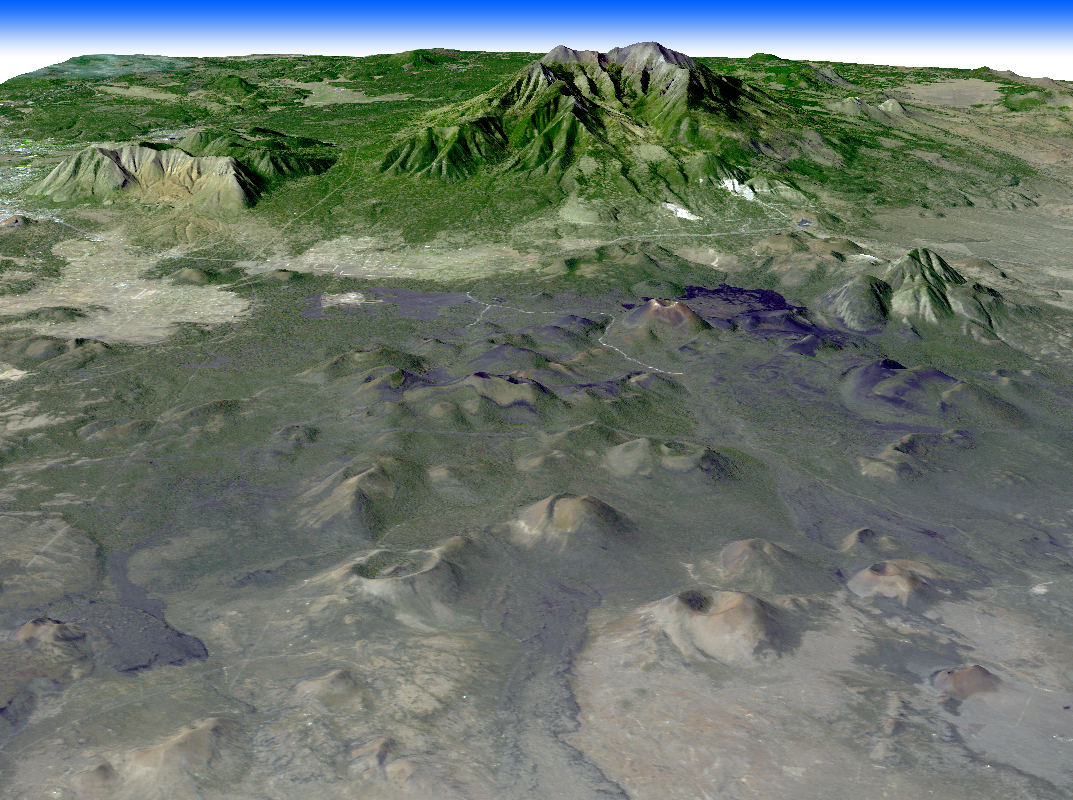

Northern Arizona Volcanoes

Northern Arizona is best known for the Grand Canyon. Less widely known are the hundreds of geologically young volcanoes, at least one of which buried the homes of local residents. San Francisco Mtn., a truncated stratovolcano at 3887 meters, was once a much taller structure (about 4900 meters) before it exploded some 400,000 years ago a la Mt. St. Helens. The young cinder cone field to its east includes Sunset Crater, that erupted in 1064 and buried Native American homes. This ASTER perspective was created by draping ASTER image data over topographic data from the U.S. Geological Survey National Elevation Data.

With its 14 spectral bands from the visible to the thermal infrared wavelength region, and its high spatial resolution of 15 to 90 meters (about 50 to 300 feet), ASTER images Earth to map and monitor the changing surface of our planet.

ASTER is one of five Earth-observing instruments launched December 18, 1999, on NASA’s Terra satellite. The instrument was built by Japan’s Ministry of Economy, Trade and Industry. A joint U.S./Japan science team is responsible for validation and calibration of the instrument and the data products.

The broad spectral coverage and high spectral resolution of ASTER provides scientists in numerous disciplines with critical information for surface mapping, and monitoring of dynamic conditions and temporal change. Example applications are: monitoring glacial advances and retreats; monitoring potentially active volcanoes; identifying crop stress; determining cloud morphology and physical properties; wetlands evaluation; thermal pollution monitoring; coral reef degradation; surface temperature mapping of soils and geology; and measuring surface heat balance.

The U.S. science team is located at NASA’s Jet Propulsion Laboratory, Pasadena, Calif. The Terra mission is part of NASA’s Science Mission Directorate.

Size: 20.4 by 24.6 kilometers (12.6 by 15.2 miles)
Location: 35.3 degrees North latitude, 111.5 degrees West longitude
Orientation: North at top
Image Data: ASTER Bands 3, 2, and 1
Original Data Resolution: Landsat 30 meters (24.6 feet); ASTER 15 meters (49.2 feet)
Dates Acquired: October 21, 2003

Credit: NASA/GSFC/METI/ERSDAC/JAROS, and U.S./Japan ASTER Science Team